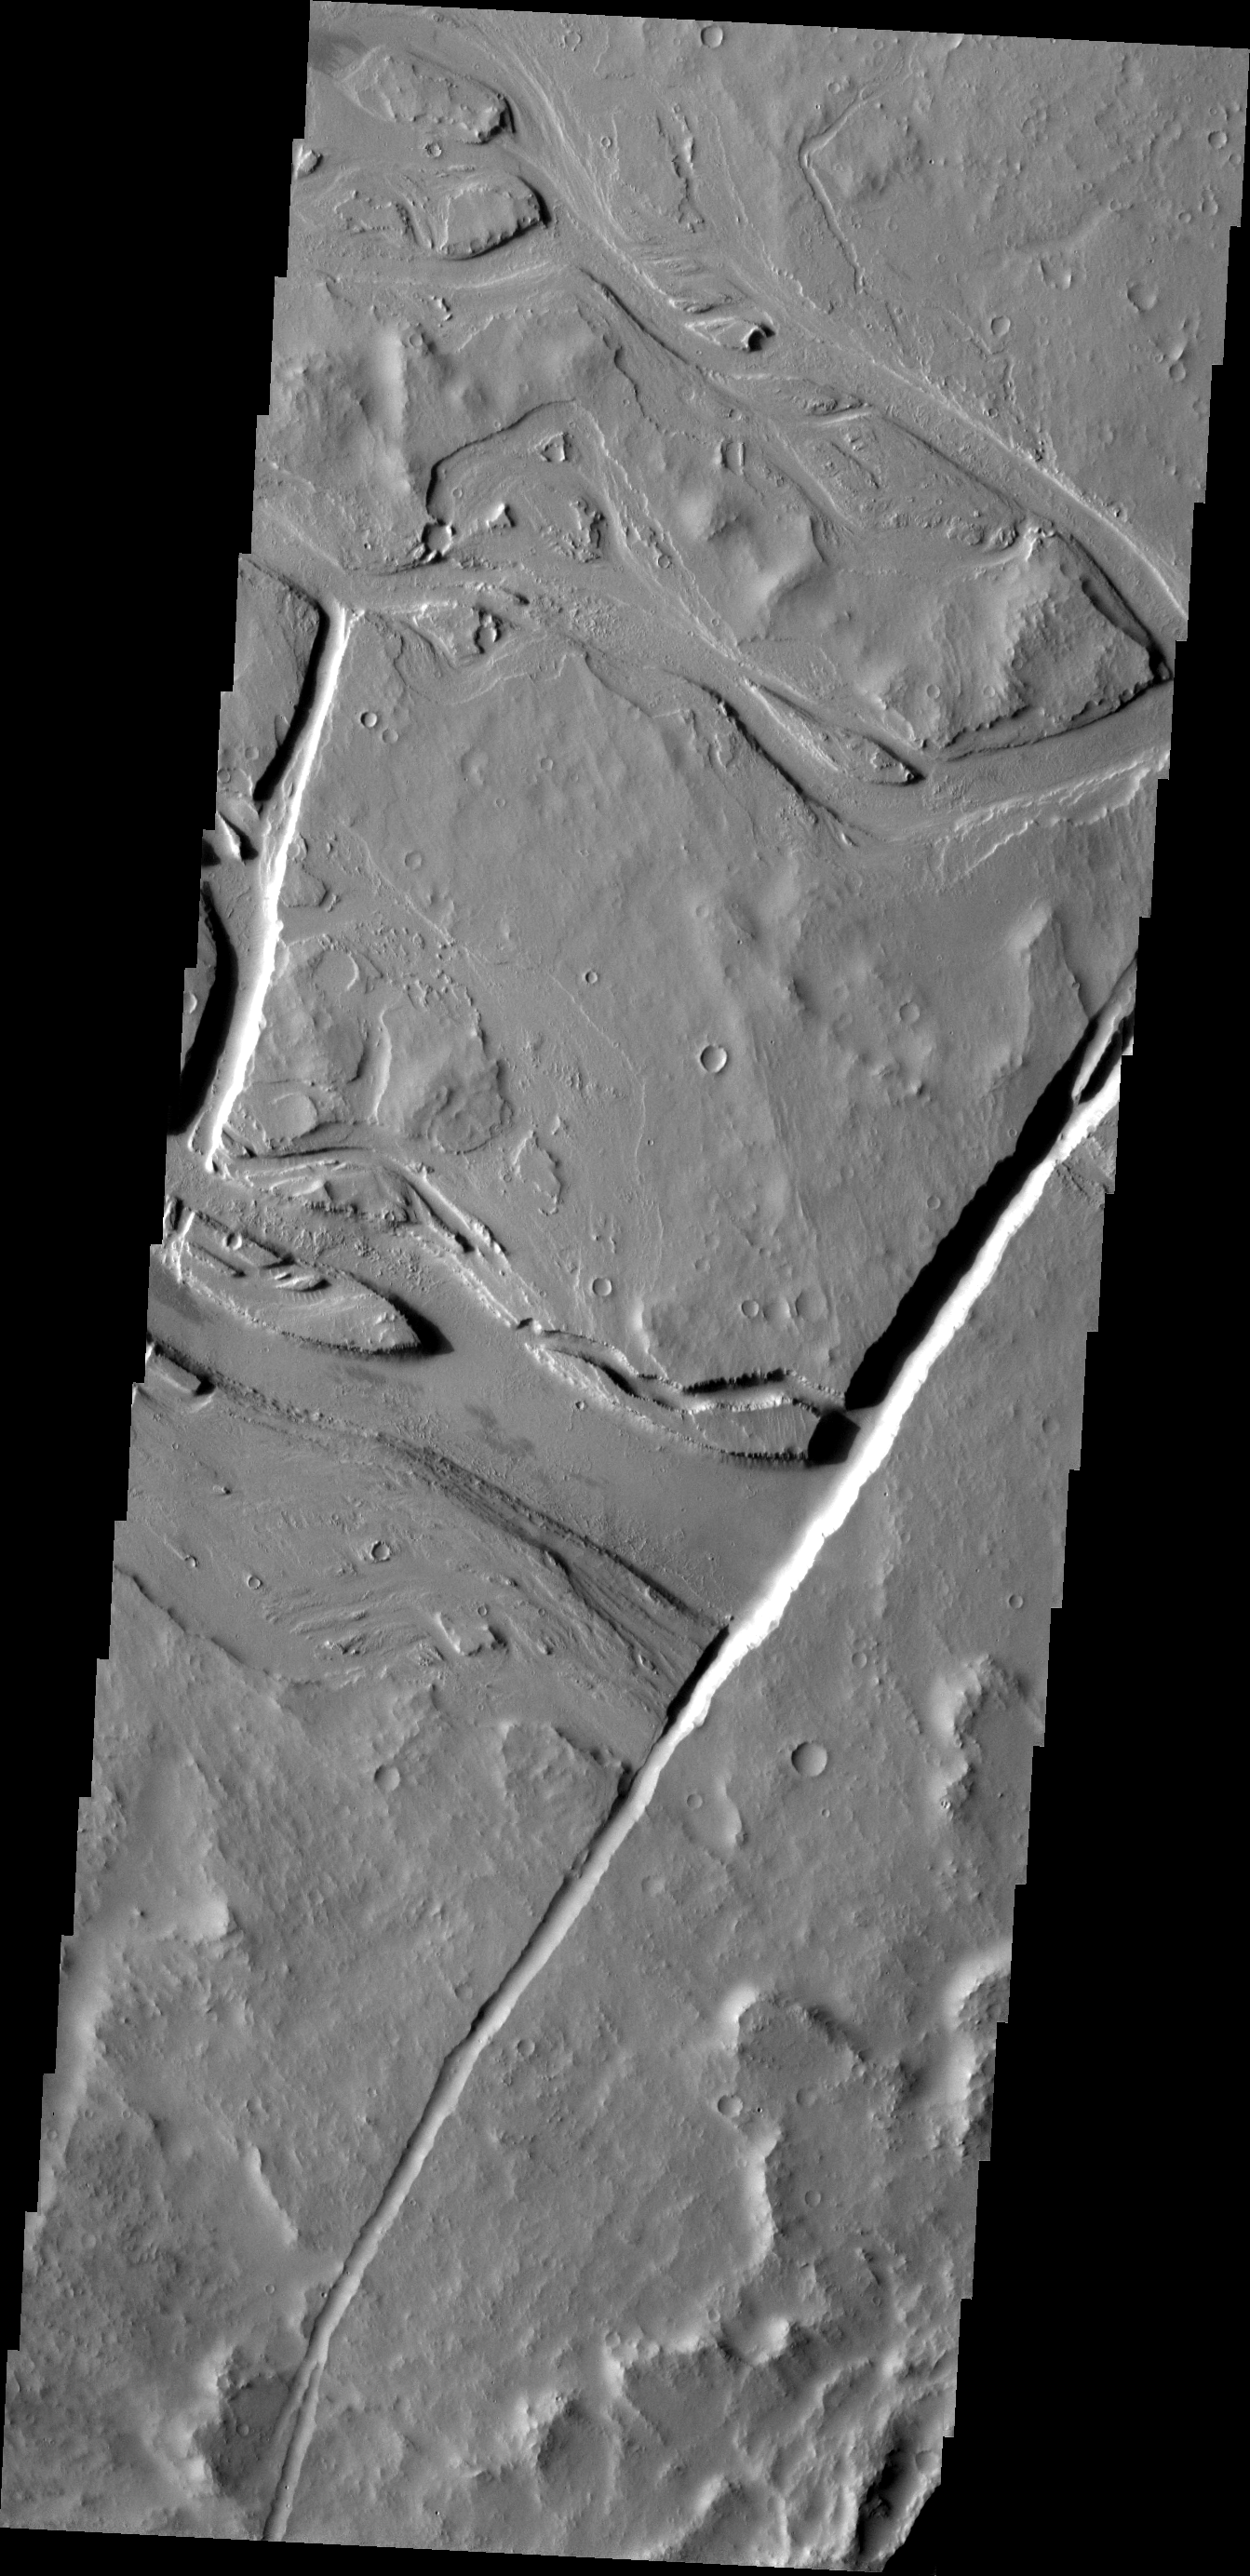

Lava Channels

The channels in this VIS image are all volcanic in origin. Many lava channels begin at vents, such as the fracture in this image.

Image information: VIS instrument. Latitude 20.4N, Longitude 241.7E. 18 meter/pixel resolution.

Please see the THEMIS Data Citation Note for details on crediting THEMIS images.

Note: this THEMIS visual image has not been radiometrically nor geometrically calibrated for this preliminary release. An empirical correction has been performed to remove instrumental effects. A linear shift has been applied in the cross-track and down-track direction to approximate spacecraft and planetary motion. Fully calibrated and geometrically projected images will be released through the Planetary Data System in accordance with Project policies at a later time.

NASA’s Jet Propulsion Laboratory manages the 2001 Mars Odyssey mission for NASA’s Office of Space Science, Washington, D.C. The Thermal Emission Imaging System (THEMIS) was developed by Arizona State University, Tempe, in collaboration with Raytheon Santa Barbara Remote Sensing. The THEMIS investigation is led by Dr. Philip Christensen at Arizona State University. Lockheed Martin Astronautics, Denver, is the prime contractor for the Odyssey project, and developed and built the orbiter. Mission operations are conducted jointly from Lockheed Martin and from JPL, a division of the California Institute of Technology in Pasadena.

Credit: NASA/JPL/ASU